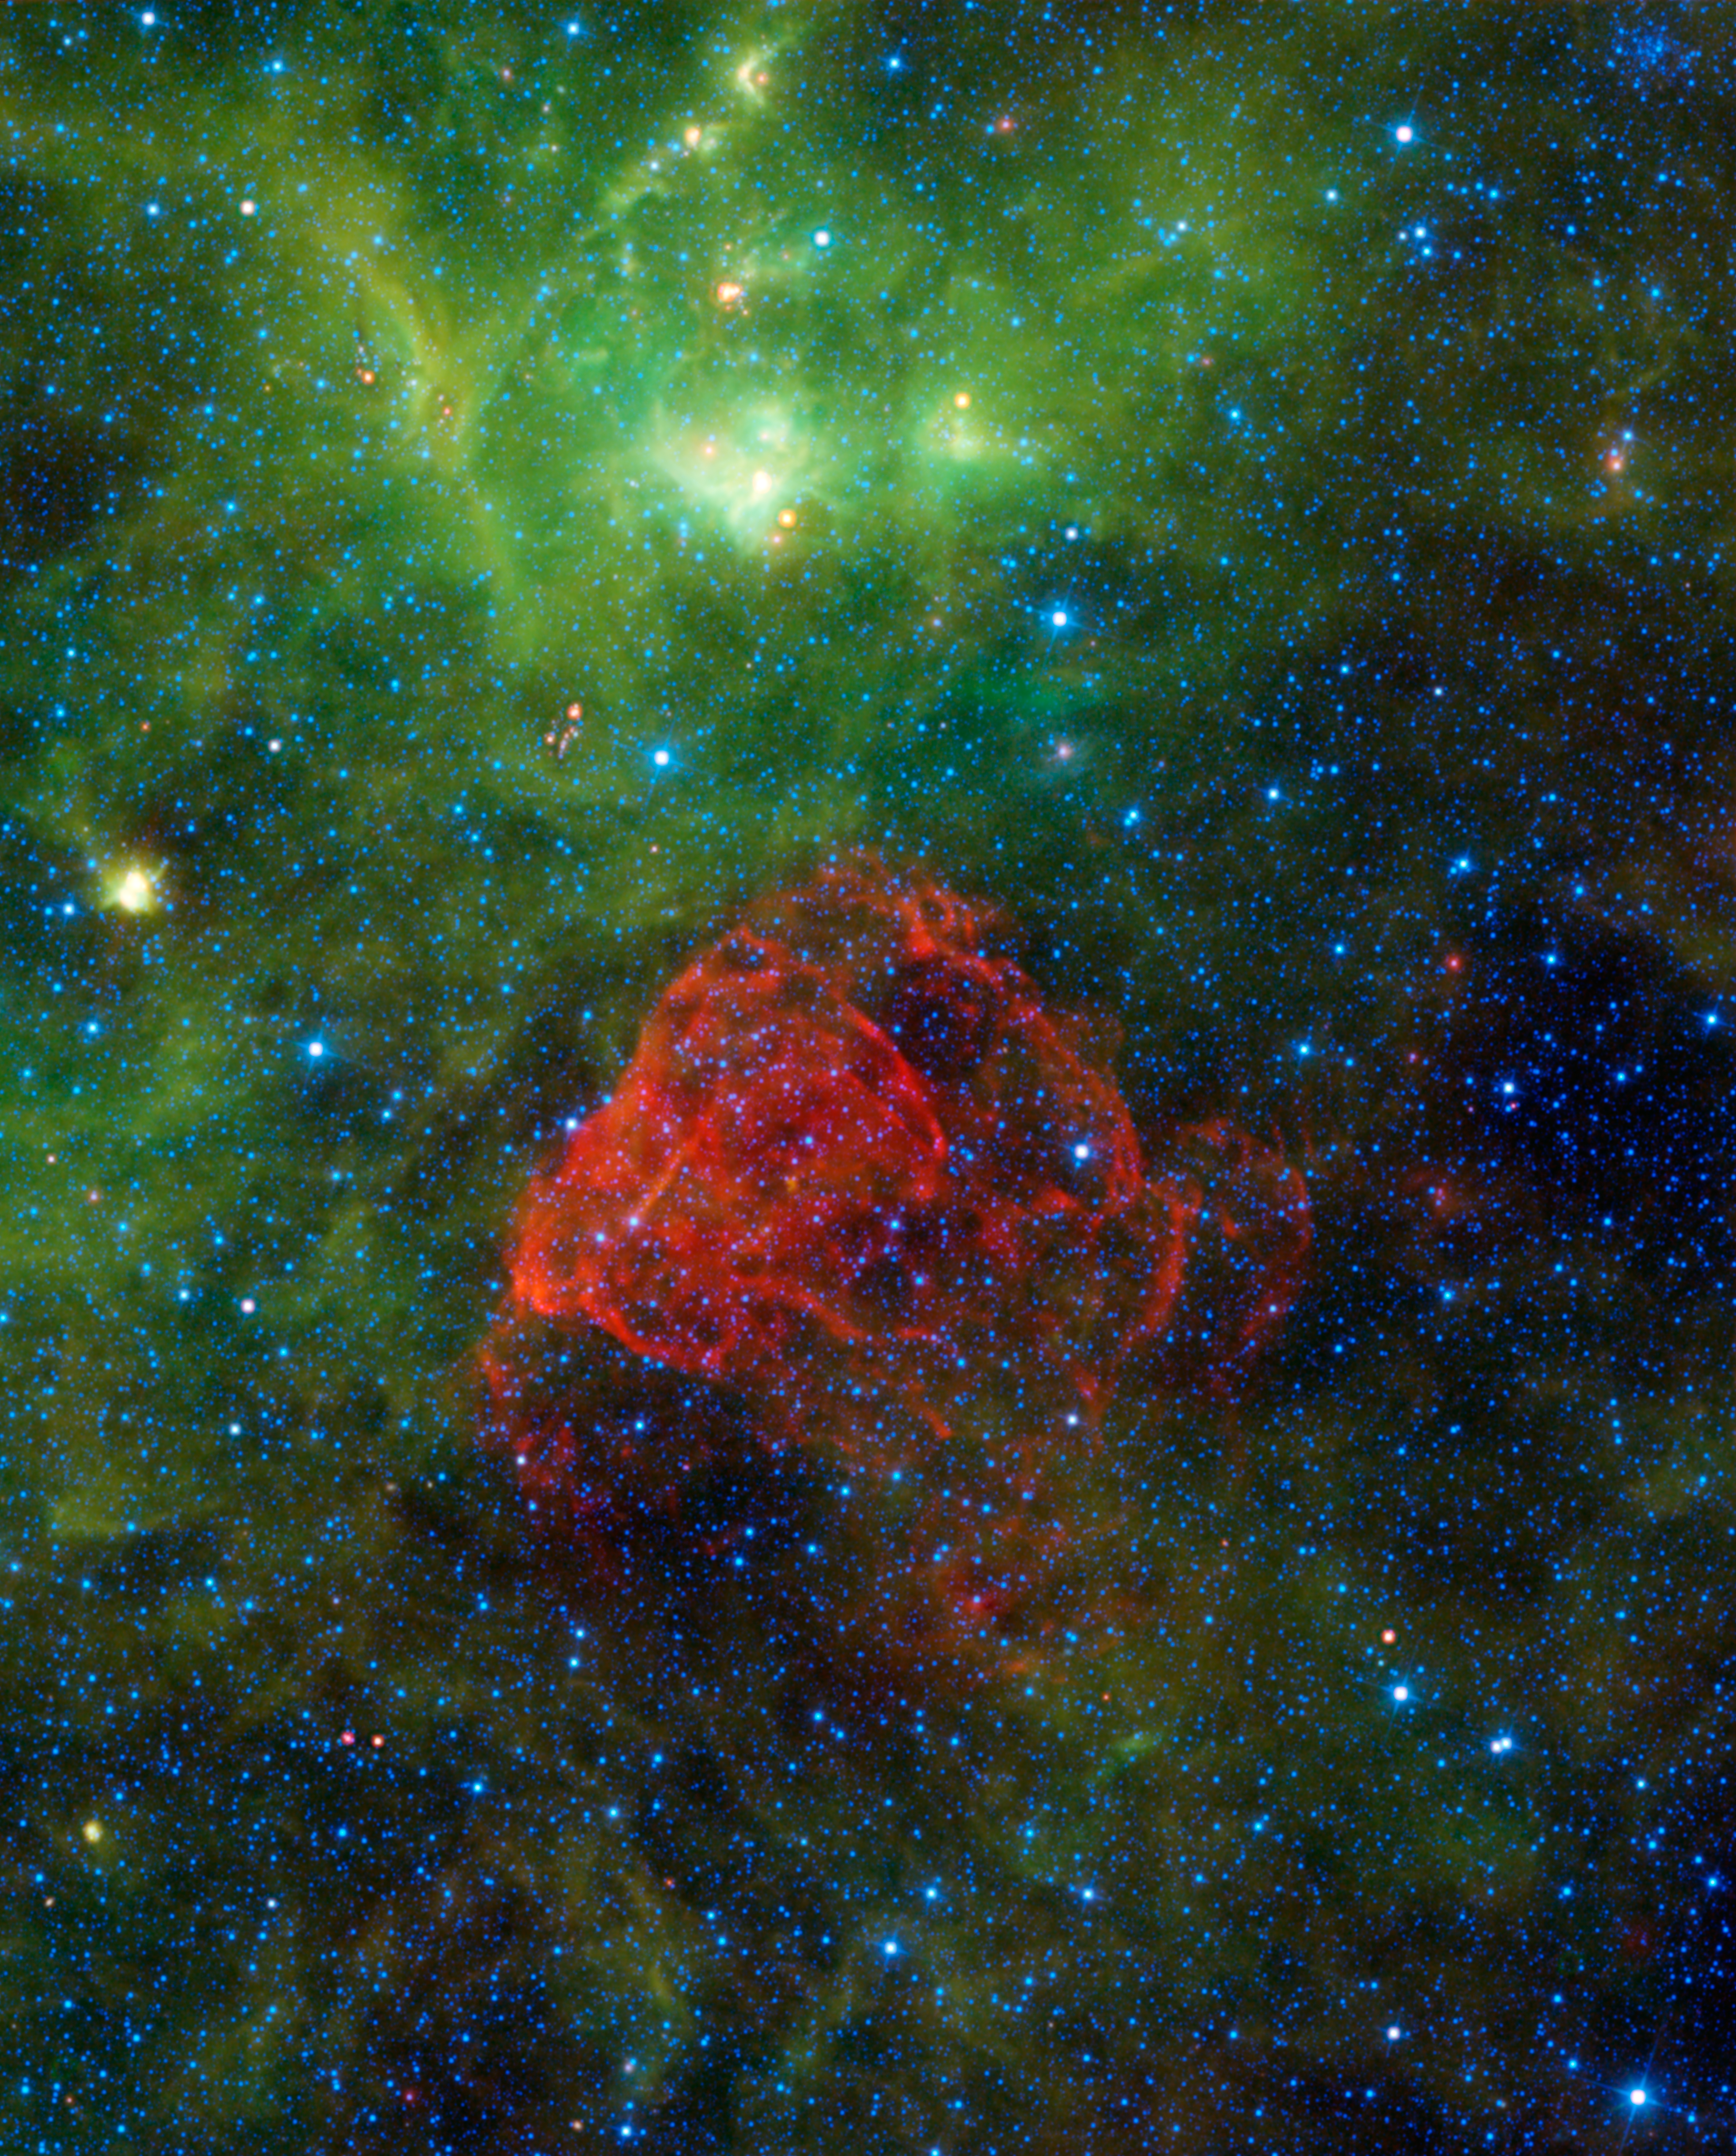

Ancient Supernova Revealed

About 3,700 years ago people on Earth would have seen a brand-new bright star in the sky. As it slowly dimmed out of sight, it was eventually forgotten, until modern astronomers found its remains — called Puppis A. Seen as a red dusty cloud in this image from NASA’s Wide-field Infrared Survey Explorer, or WISE, Puppis A is the remnant of a supernova explosion.

Puppis A (pronounced PUP-pis) was formed when a massive star ended its life in an extremely bright and powerful explosion. The expanding shock waves from that explosion are heating up the dust and gas clouds surrounding the supernova, causing them to glow and creating the beautiful red cloud we see here. Much of the material from that original star was violently thrown out into space. However, some of the material remained in an incredibly dense object called a neutron star. This particular neutron star (too faint to be seen in this image) is moving inexplicably fast: over 3 million miles per hour! Astronomers are perplexed over its absurd speed, and have nicknamed the object the “Cosmic Cannonball.”

Some of the green-colored gas and dust in the image is from yet another ancient supernova — the Vela supernova remnant. That explosion happened around 12,000 years ago and was four times closer to us than Puppis A. If you had X-ray vision like the comic book hero Superman, both of these remnants would be among the largest and brightest objects you would see in the sky.

This image was made from observations by all four infrared detectors aboard WISE. Blue and cyan (blue-green) represent infrared light at wavelengths of 3.4 and 4.6 microns, which is primarily from stars, the hottest objects pictured. Green and red represent light at 12 and 22 microns, which is primarily from warm dust.

JPL manages the Wide-field Infrared Survey Explorer for NASA’s Science Mission Directorate, Washington. The principal investigator, Edward Wright, is at UCLA. The mission was competitively selected under NASA’s Explorers Program managed by the Goddard Space Flight Center, Greenbelt, Md. The science instrument was built by the Space Dynamics Laboratory, Logan, Utah, and the spacecraft was built by Ball Aerospace & Technologies Corp., Boulder, Colo. Science operations and data processing take place at the Infrared Processing and Analysis Center at the California Institute of Technology in Pasadena. Caltech manages JPL for NASA.

Credit: NASA/JPL-Caltech/UCLA